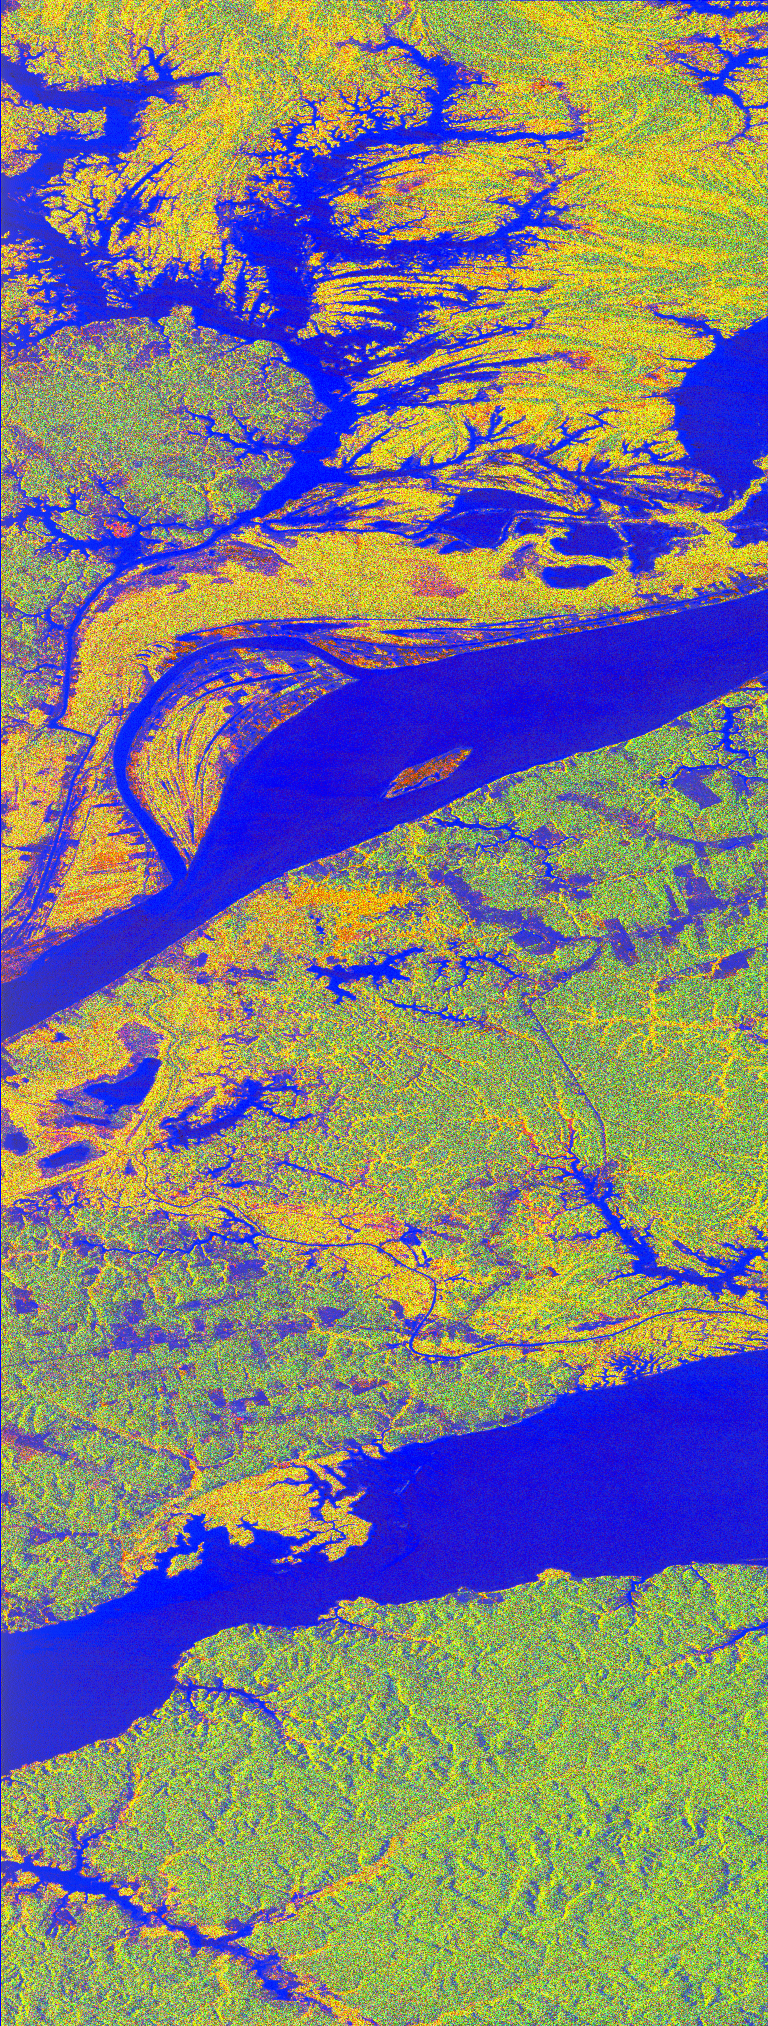

Space Radar Image of Manaus, Brazil

This false-color L-band image of the Manaus region of Brazil was acquired by the Spaceborne Imaging Radar-C and X-Band Synthetic Aperture Radar (SIR-C/X-SAR) aboard the space shuttle Endeavour on orbit 46 of the mission. The area shown is approximately 8 kilometers by 40 kilometers (5 by 25 miles). At the top of the image are the Solimoes and Rio Negro rivers just before they combine at Manaus to form the Amazon River. The image is centered at about 3 degrees south latitude, and 61 degrees west longitude. The false colors are created by displaying three L-band polarization channels; red areas correspond to high backscatter at HH polarization, while green areas exhibit high backscatter at HV polarization. Blue areas show low returns at VV polarization; hence the bright blue colors of the smooth river surfaces. Using this coloring scheme, green areas in the image are heavily forested, while blue areas are either cleared forest or open water. The yellow and red areas are flooded forest. Between Rio Solimoes and Rio Negro a road can be seen running from some cleared areas (visible as blue rectangles north of Rio Solimoes) north towards a tributary of Rio Negro.

Spaceborne Imaging Radar-C and X-Synthetic Aperture Radar (SIR-C/X-SAR) is part of NASA’s Mission to Planet Earth. The radars illuminate Earth with microwaves allowing detailed observations at any time, regardless of weather or sunlight conditions. SIR-C/X-SAR uses three microwave wavelengths: L-band (24 cm), C-band (6 cm) and X-band (3 cm). The multi-frequency data will be used by the international scientific community to better understand the global environment and how it is changing. The SIR-C/X-SAR data, complemented by aircraft and ground studies, will give scientists clearer insights into those environmental changes which are caused by nature and those changes which are induced by human activity.

SIR-C was developed by NASA’s Jet Propulsion Laboratory. X-SAR was developed by the Dornier and Alenia Spazio companies for the German space agency, Deutsche Agentur fuer Raumfahrtangelegenheiten (DARA), and the Italian space agency, Agenzia Spaziale Italiana (ASI).

Credit: NASA/JPL-Caltech